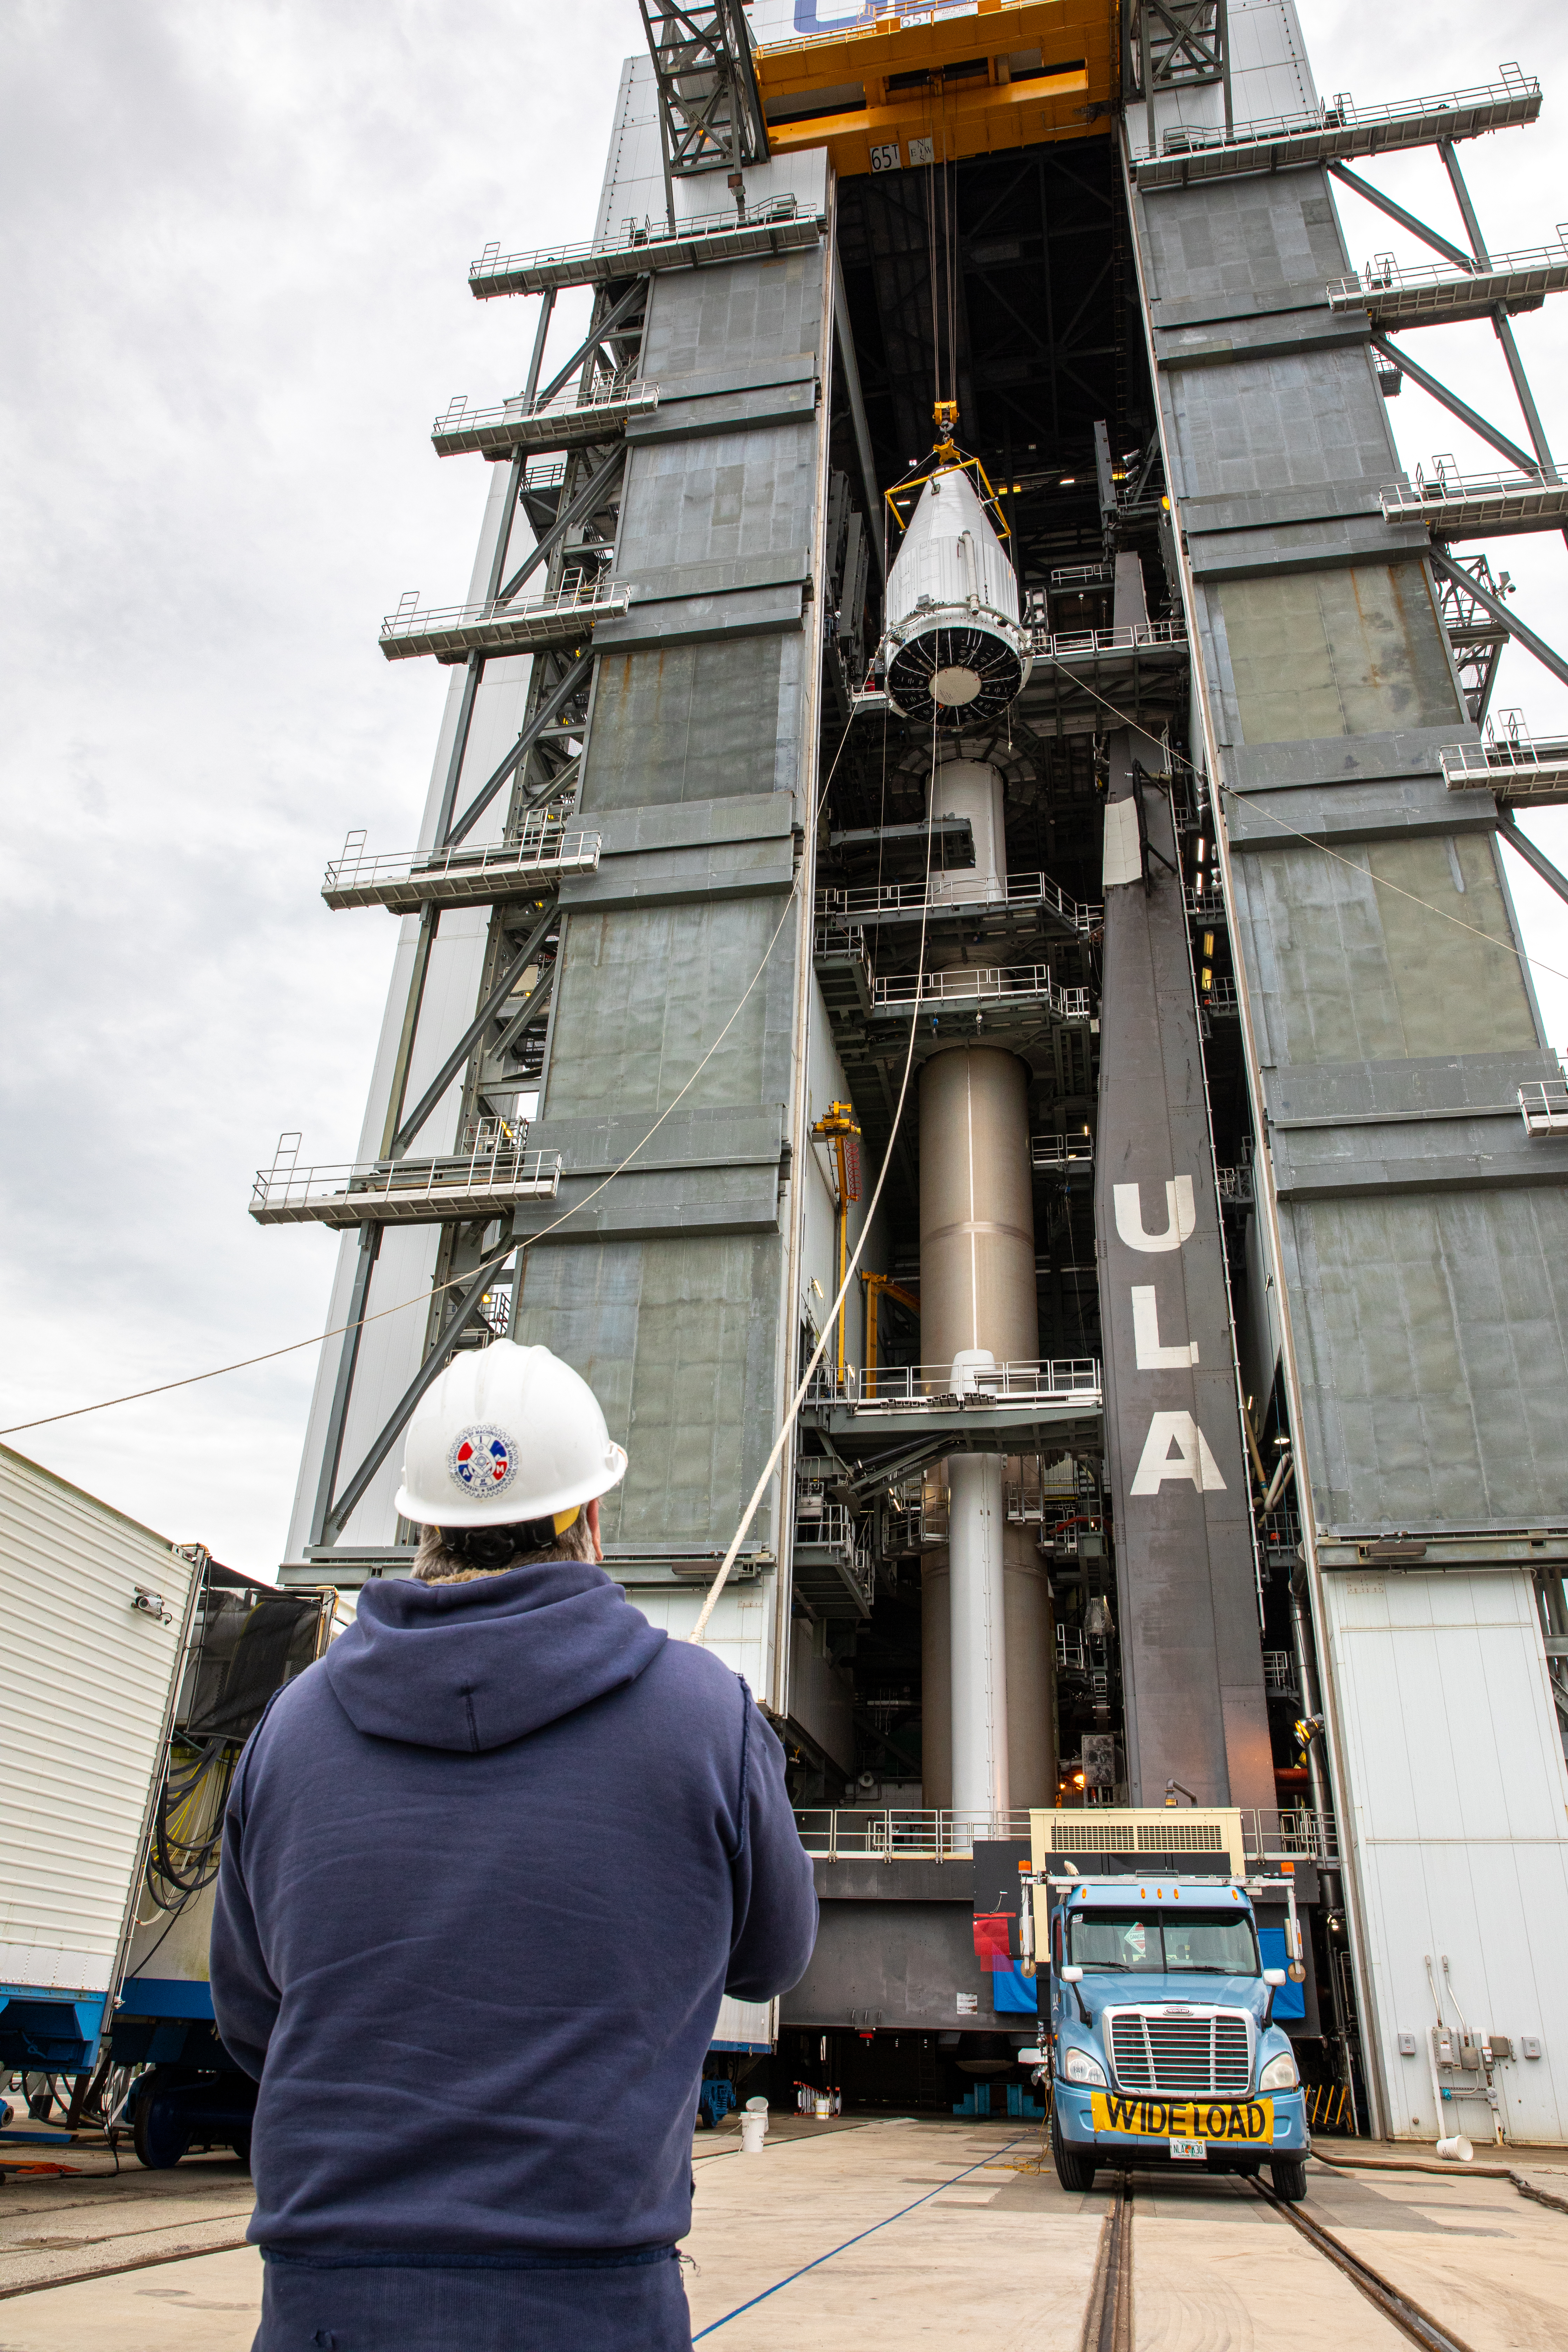

Solar Orbiter Spacecraft Lift and Mate

The United Launch Alliance Atlas V payload fairing, containing the Solar Orbiter spacecraft, is hoisted up by crane at the Vertical Integration Facility at Space Launch Complex 41 on Cape Canaveral Air Force Station in Florida on Jan. 31, 2020. The payload fairing will be mated to the Atlas V rocket. Solar Orbiter is an international cooperative mission between ESA (European Space Agency) and NASA. The mission aims to study the Sun, its outer atmosphere and solar wind. The spacecraft will provide the first images of the Sun’s poles. NASA’s Launch Services Program based at Kennedy is managing the launch. The spacecraft has been developed by Airbus Defence and Space. Solar Orbiter will launch in February 2020 aboard the Atlas V rocket.

Credit: NASA/Ben Smegelsky